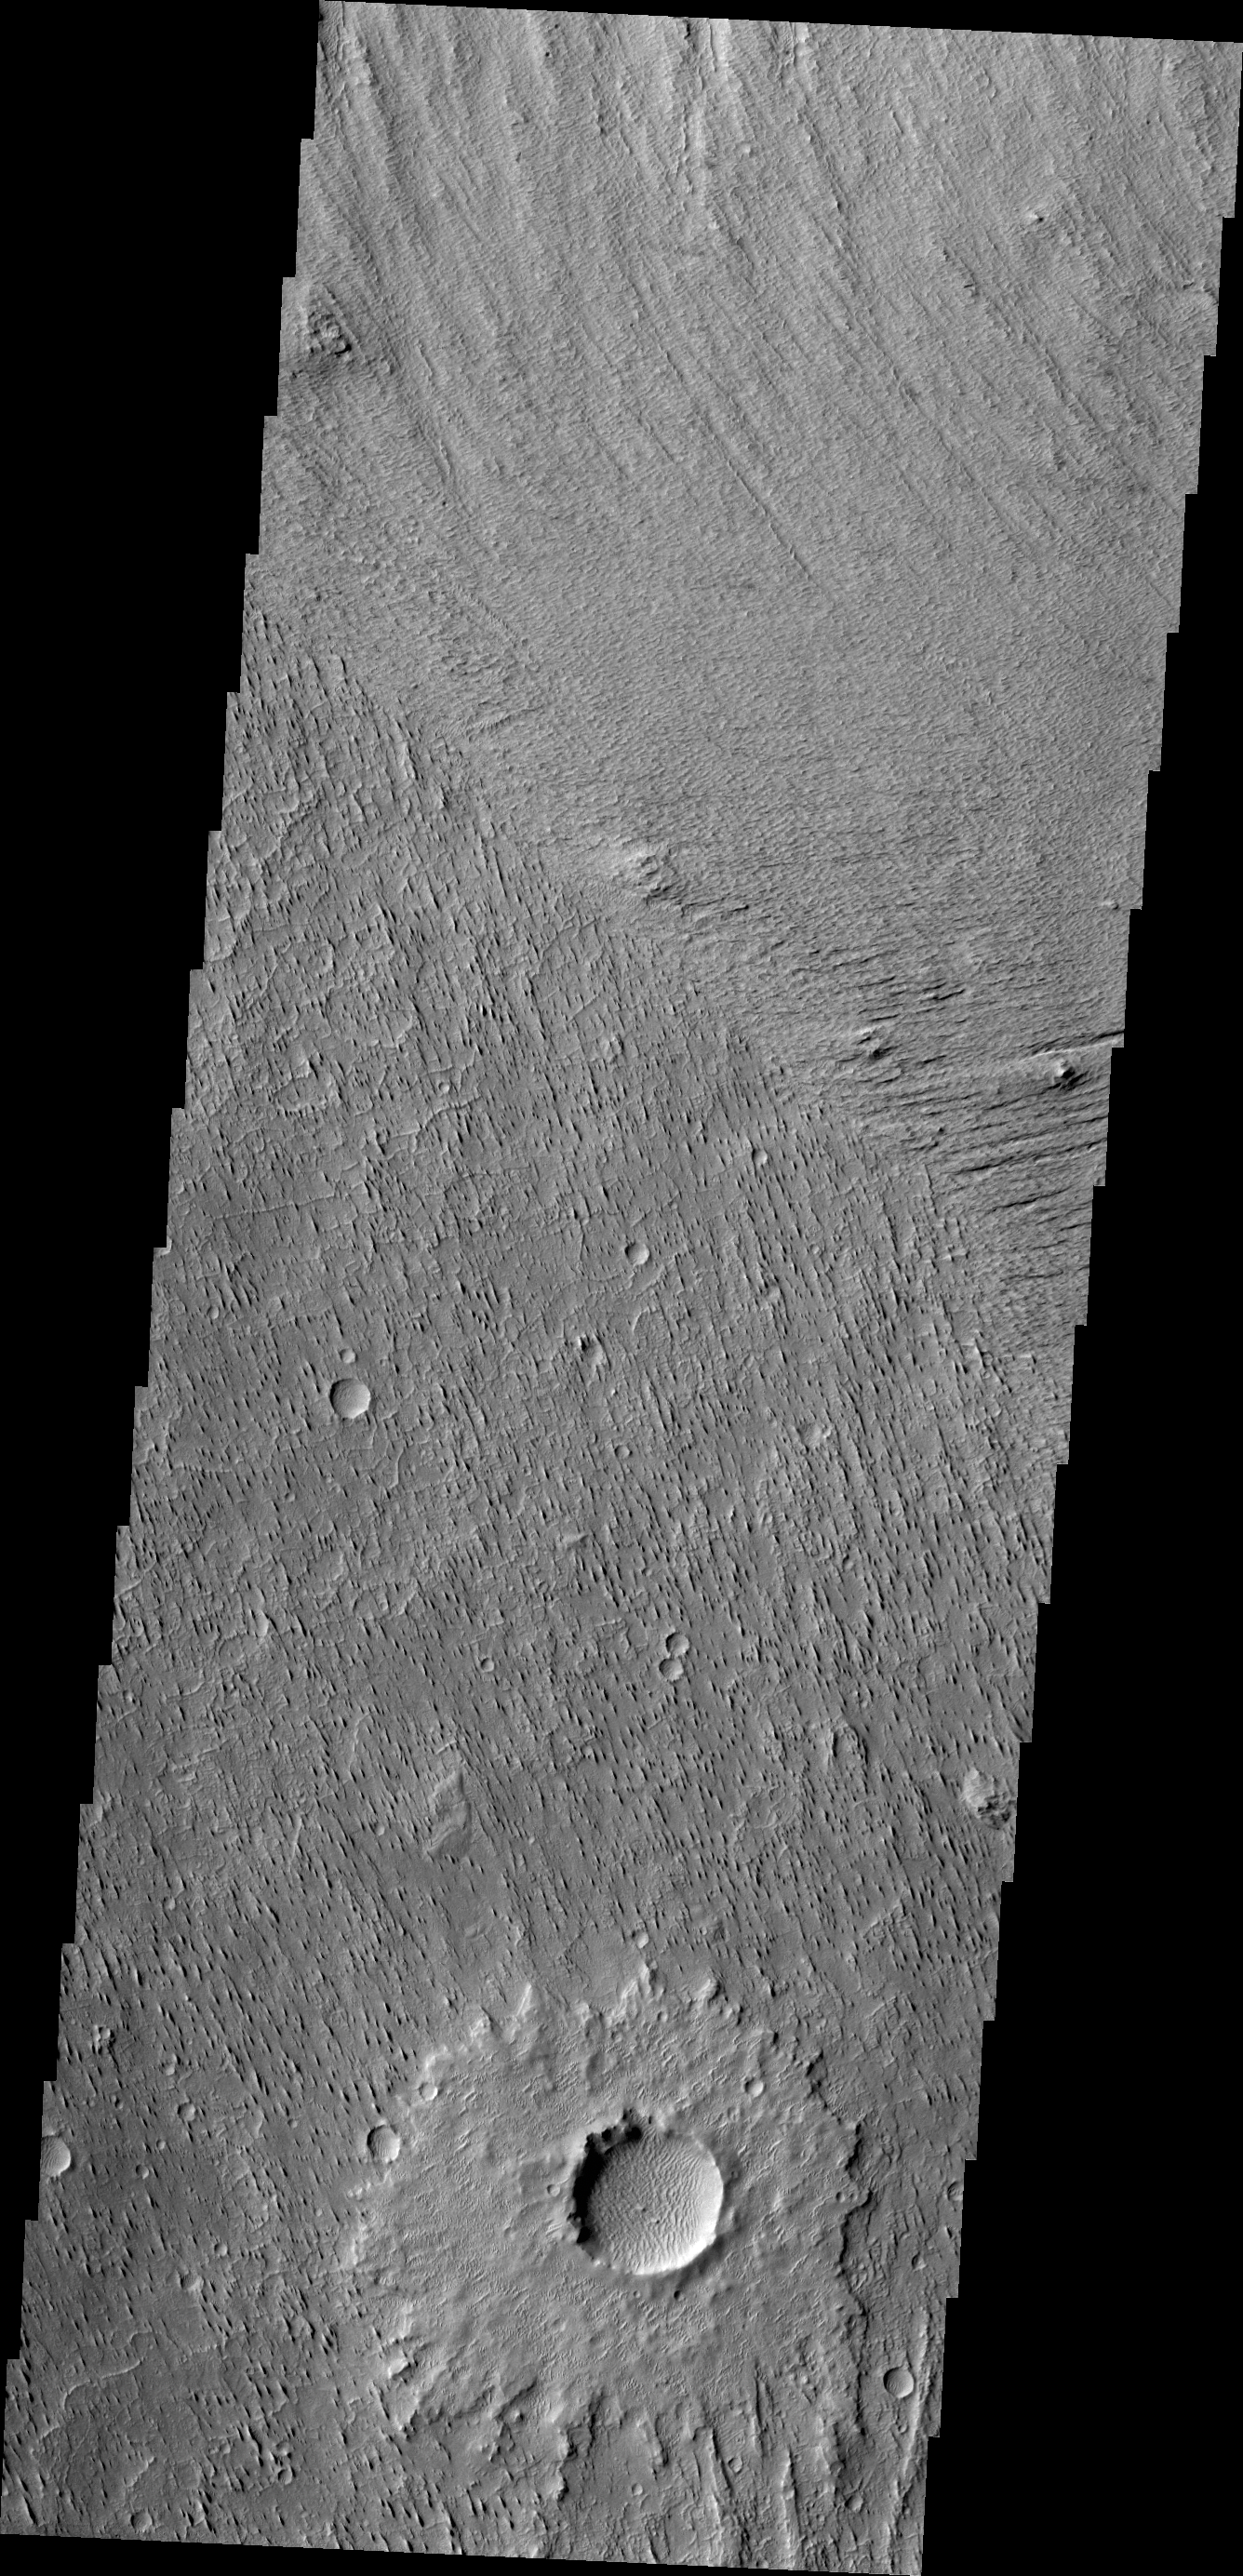

Wind Erosion

This VIS image of Zephyria Planum shows erosion in different orientations, related to different wind directions.

Credit: NASA/JPL/ASU